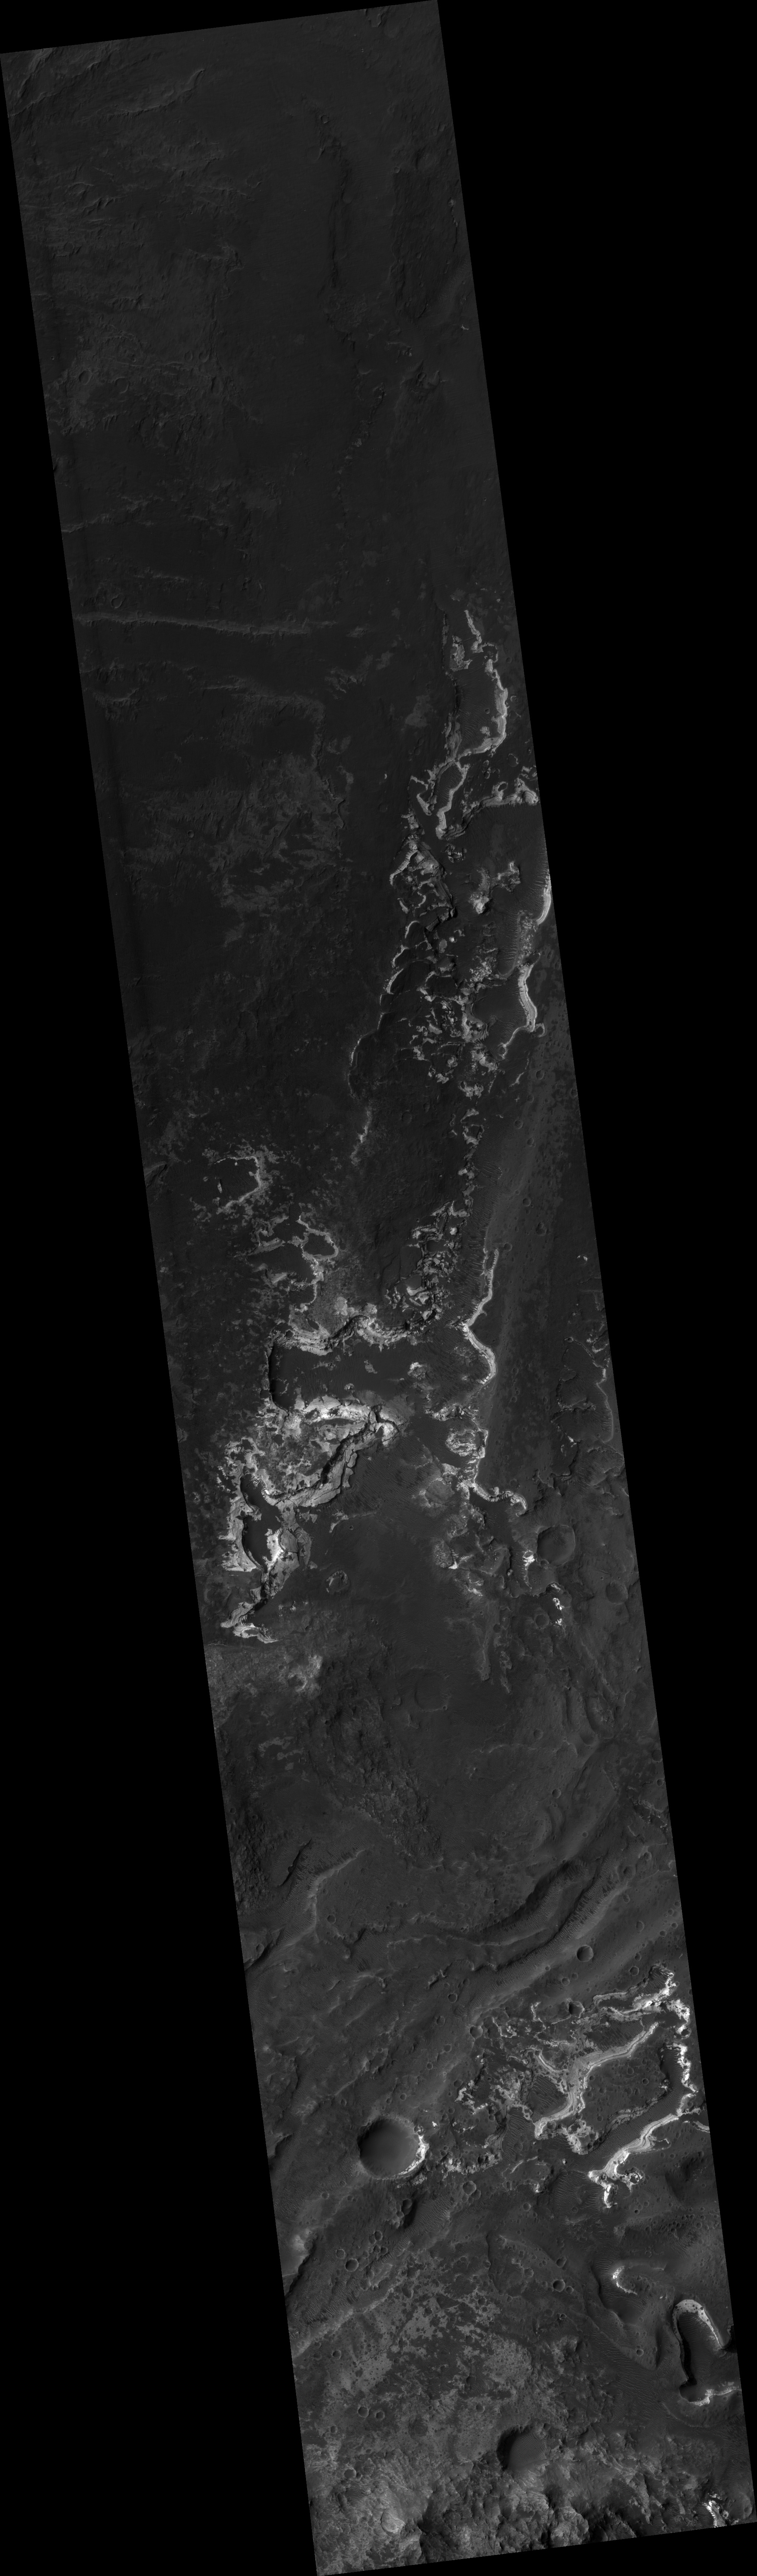

Proposed MSL site in Holden Crater Fan

This HiRISE image (PSP_002154_1530) of proposed landing site for the Mars Science Laboratory (MSL) in Holden Crater Fan.

Observation Toolbox
Acquisition date: 1 January 2007
Local Mars time: 3:48 PM
Degrees latitude (centered): -26.6°
Degrees longitude (East): 325.2°
Range to target site: 263.7 km (164.8 miles)
Original image scale range: 52.8 cm/pixel (with 2 x 2 binning) so objects ~158 cm across are resolved
Map-projected scale: 50 cm/pixel and north is up
Map-projection: EQUIRECTANGULAR
Emission angle: 11.1°
Phase angle: 54.9°
Solar incidence angle: 64°, with the Sun about 26° above the horizon
Solar longitude: 164.9°, Northern Summer

NASA’s Jet Propulsion Laboratory, a division of the California Institute of Technology in Pasadena, manages the Mars Reconnaissance Orbiter for NASA’s Science Mission Directorate, Washington. Lockheed Martin Space Systems, Denver, is the prime contractor for the project and built the spacecraft. The High Resolution Imaging Science Experiment is operated by the University of Arizona, Tucson, and the instrument was built by Ball Aerospace and Technology Corp., Boulder, Colo.

Credit: NASA/JPL/Univ. of Arizona